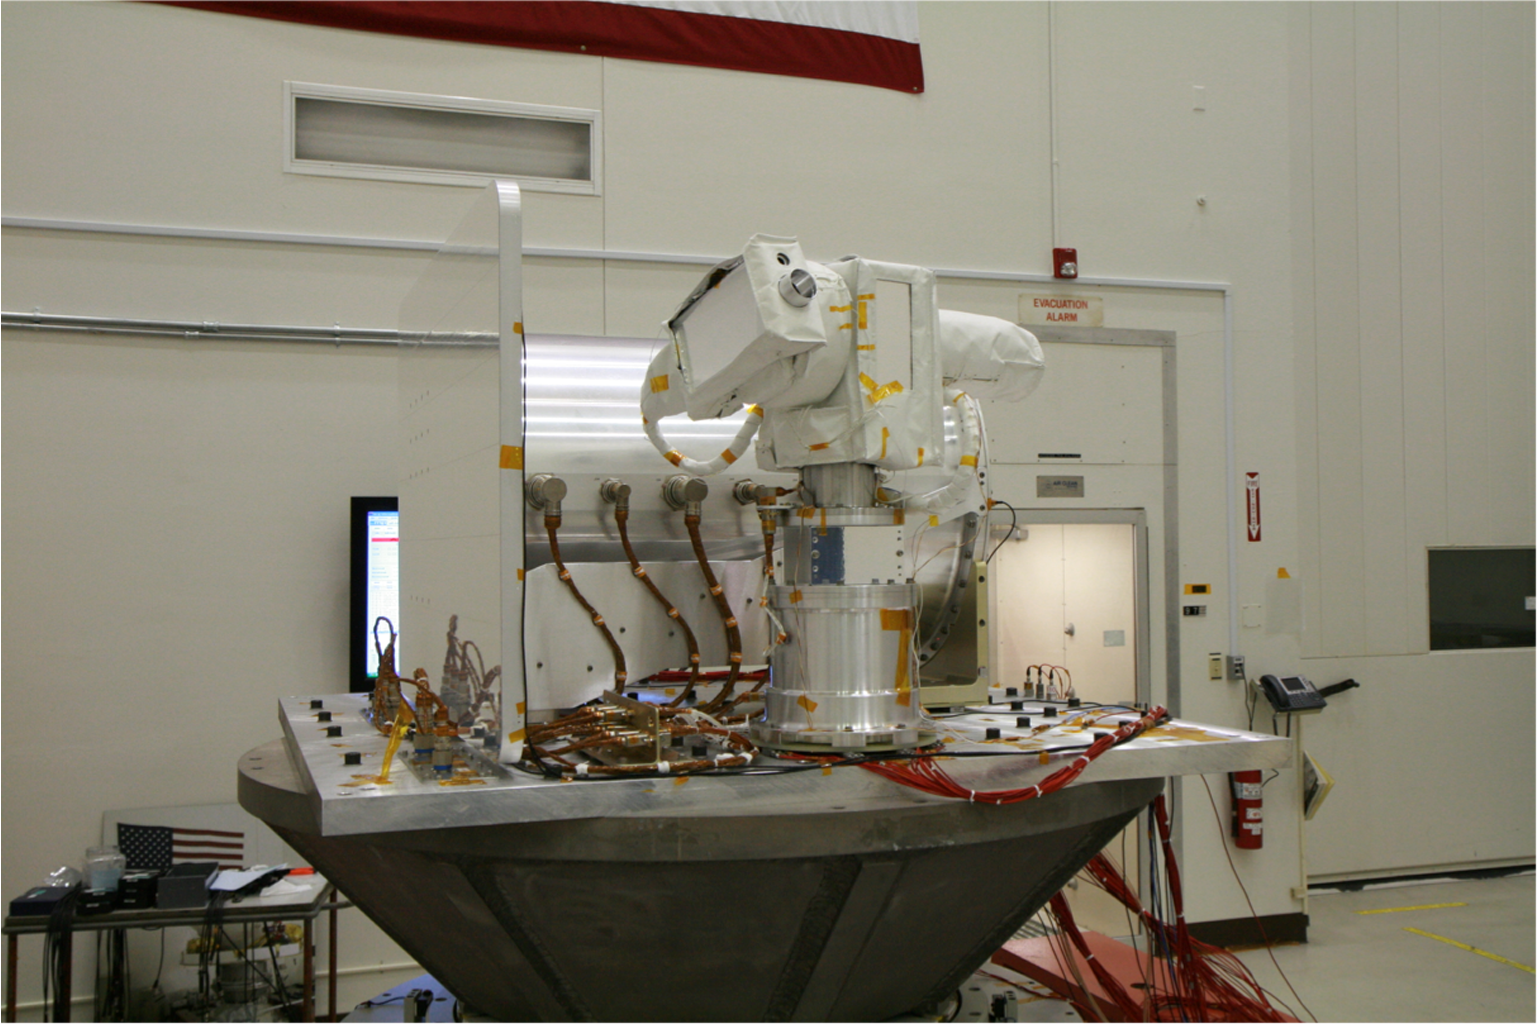

OPALS Vibration Testing

The Optical PAyload for Lasercomm Science (OPALS) undergoes vibration testing at NASA’s Jet Propulsion Laboratory in December 2012. OPALS was launched to the International Space Station from Cape Canaveral Air Force Station in Florida on April 18, 2014.

OPALS is a partnership between NASA’s Jet Propulsion Laboratory, Pasadena, Calif.; the International Space Station Program (Johnson Space Center, Houston; Kennedy Space Center, Fla., Marshall Space Flight Center, Huntsville, Ala.) and the Advanced Exploration Systems Program (NASA HQ).

Credit: NASA/JPL-Caltech